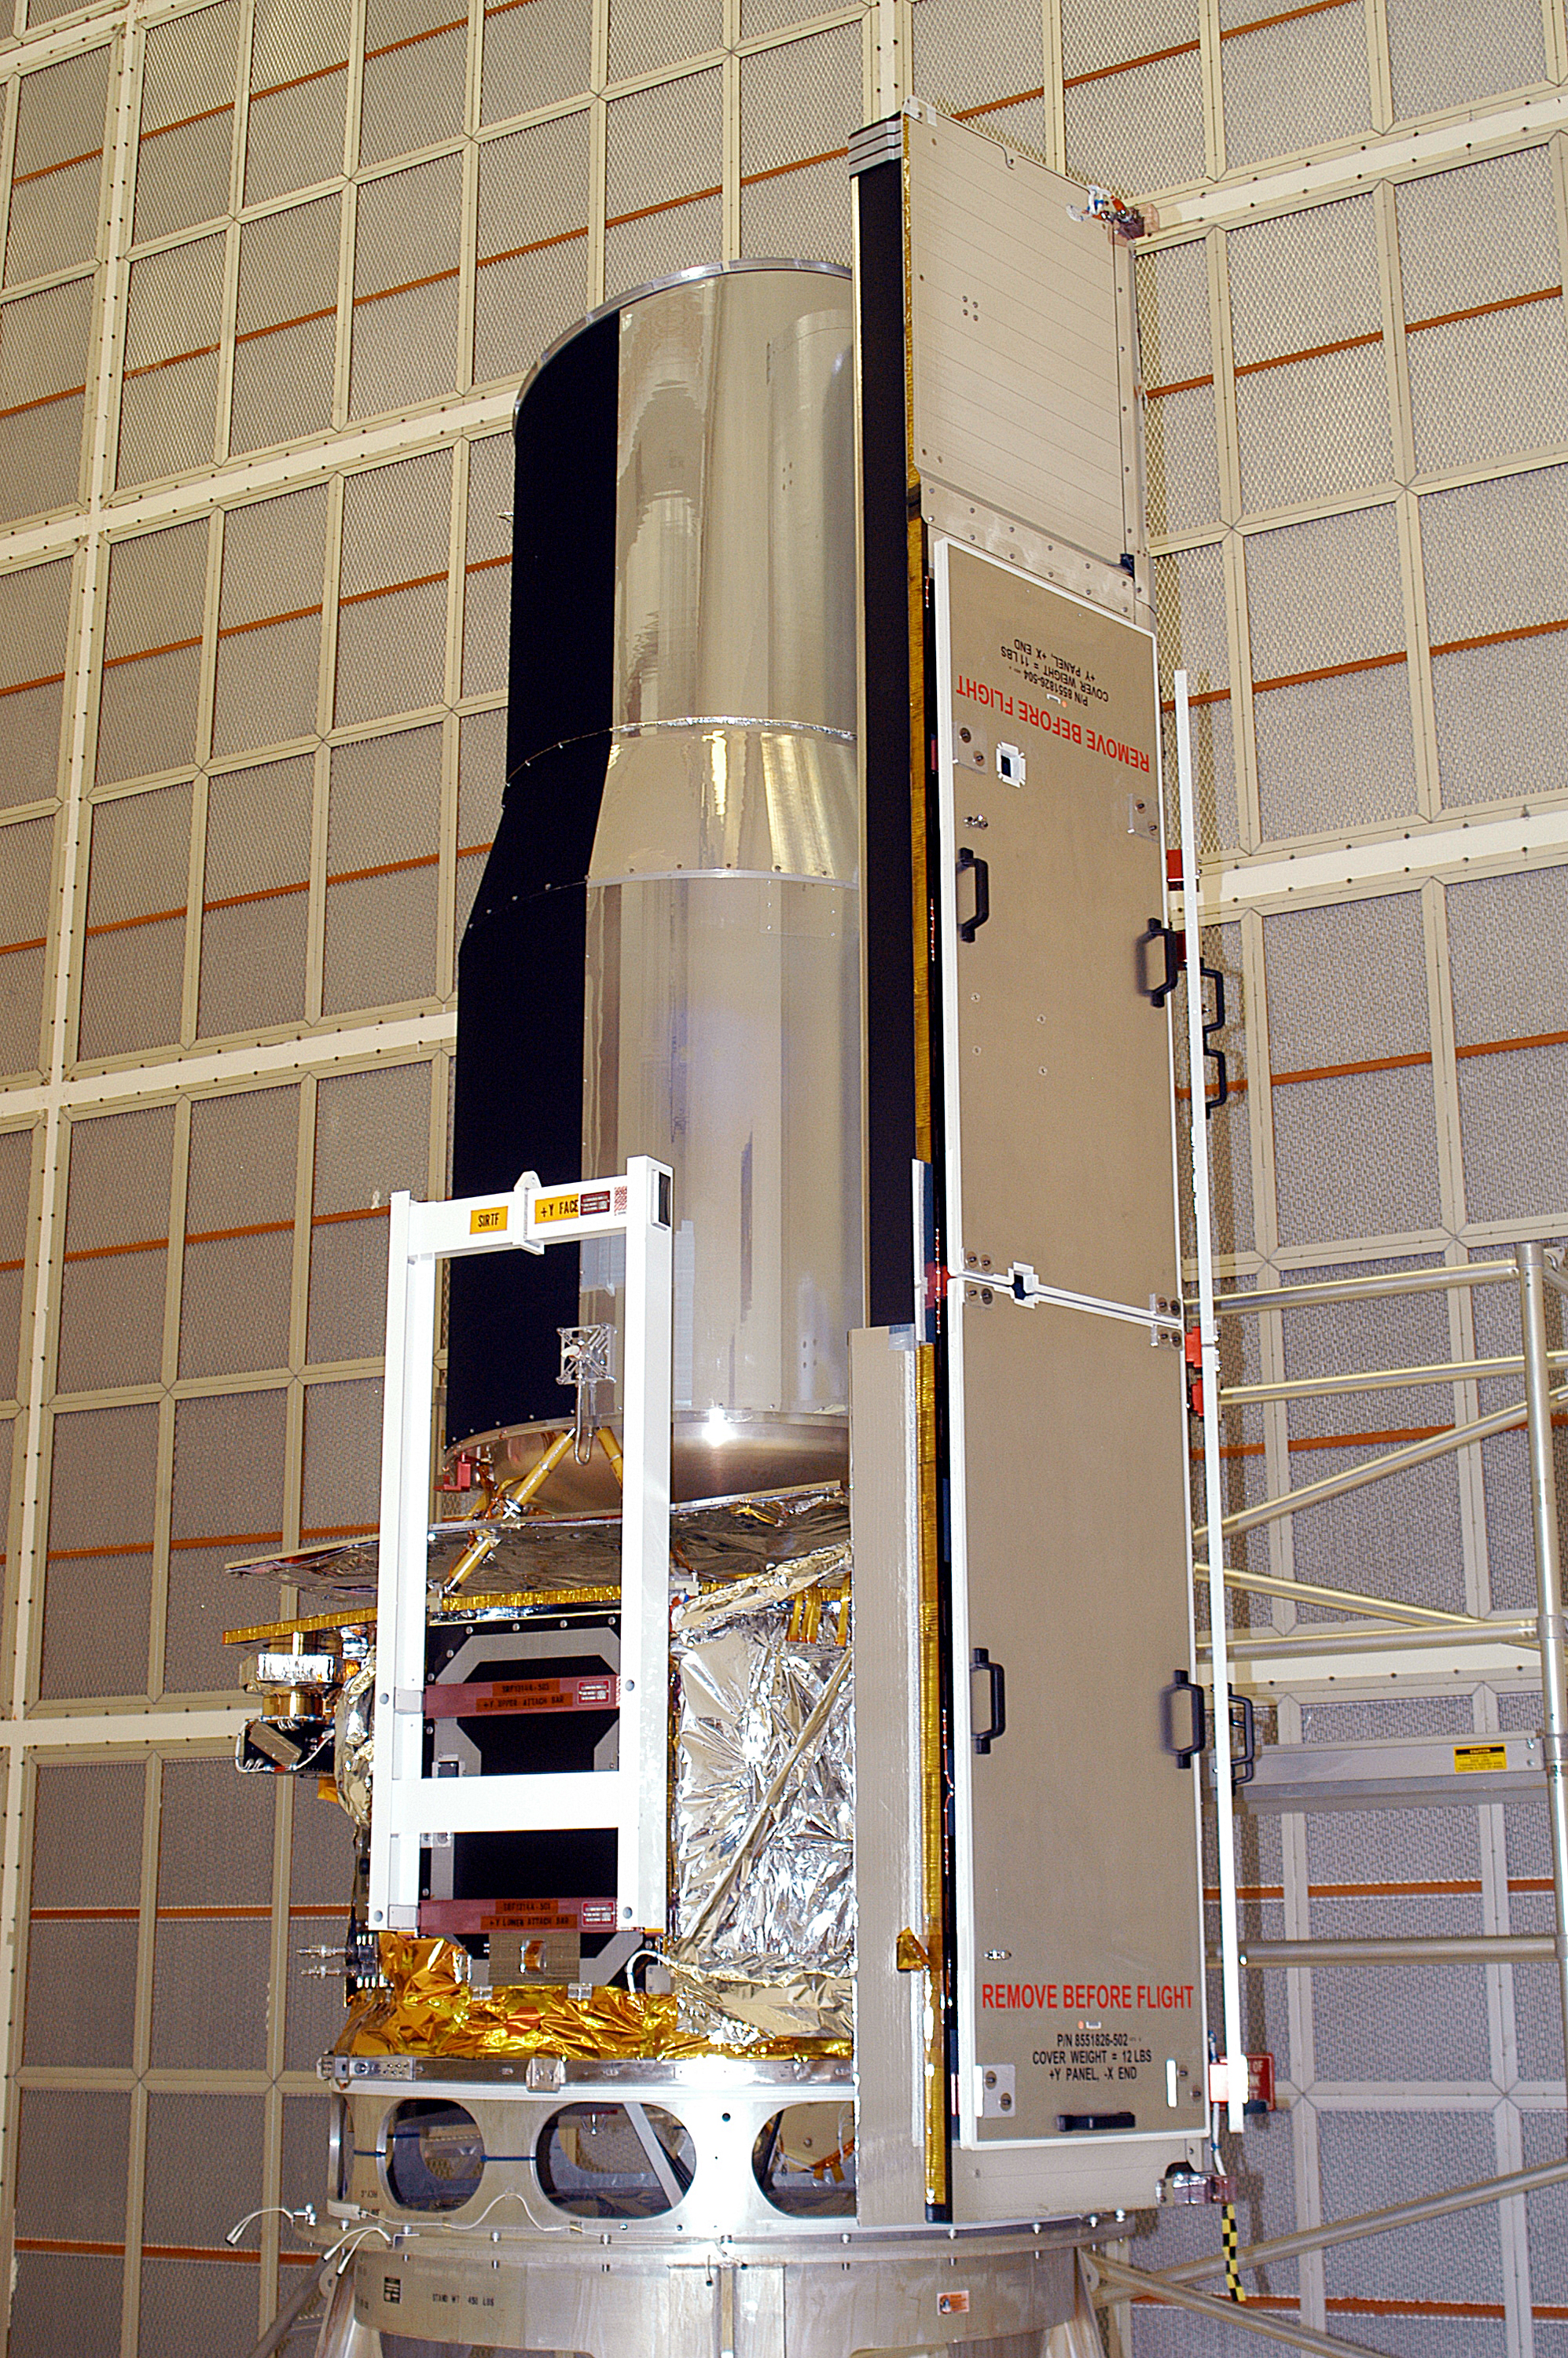

Spitzer in the Clean Room

Spitzer in the clean room at Cape Canaveral, Florida.

Credit: NASA/KSC